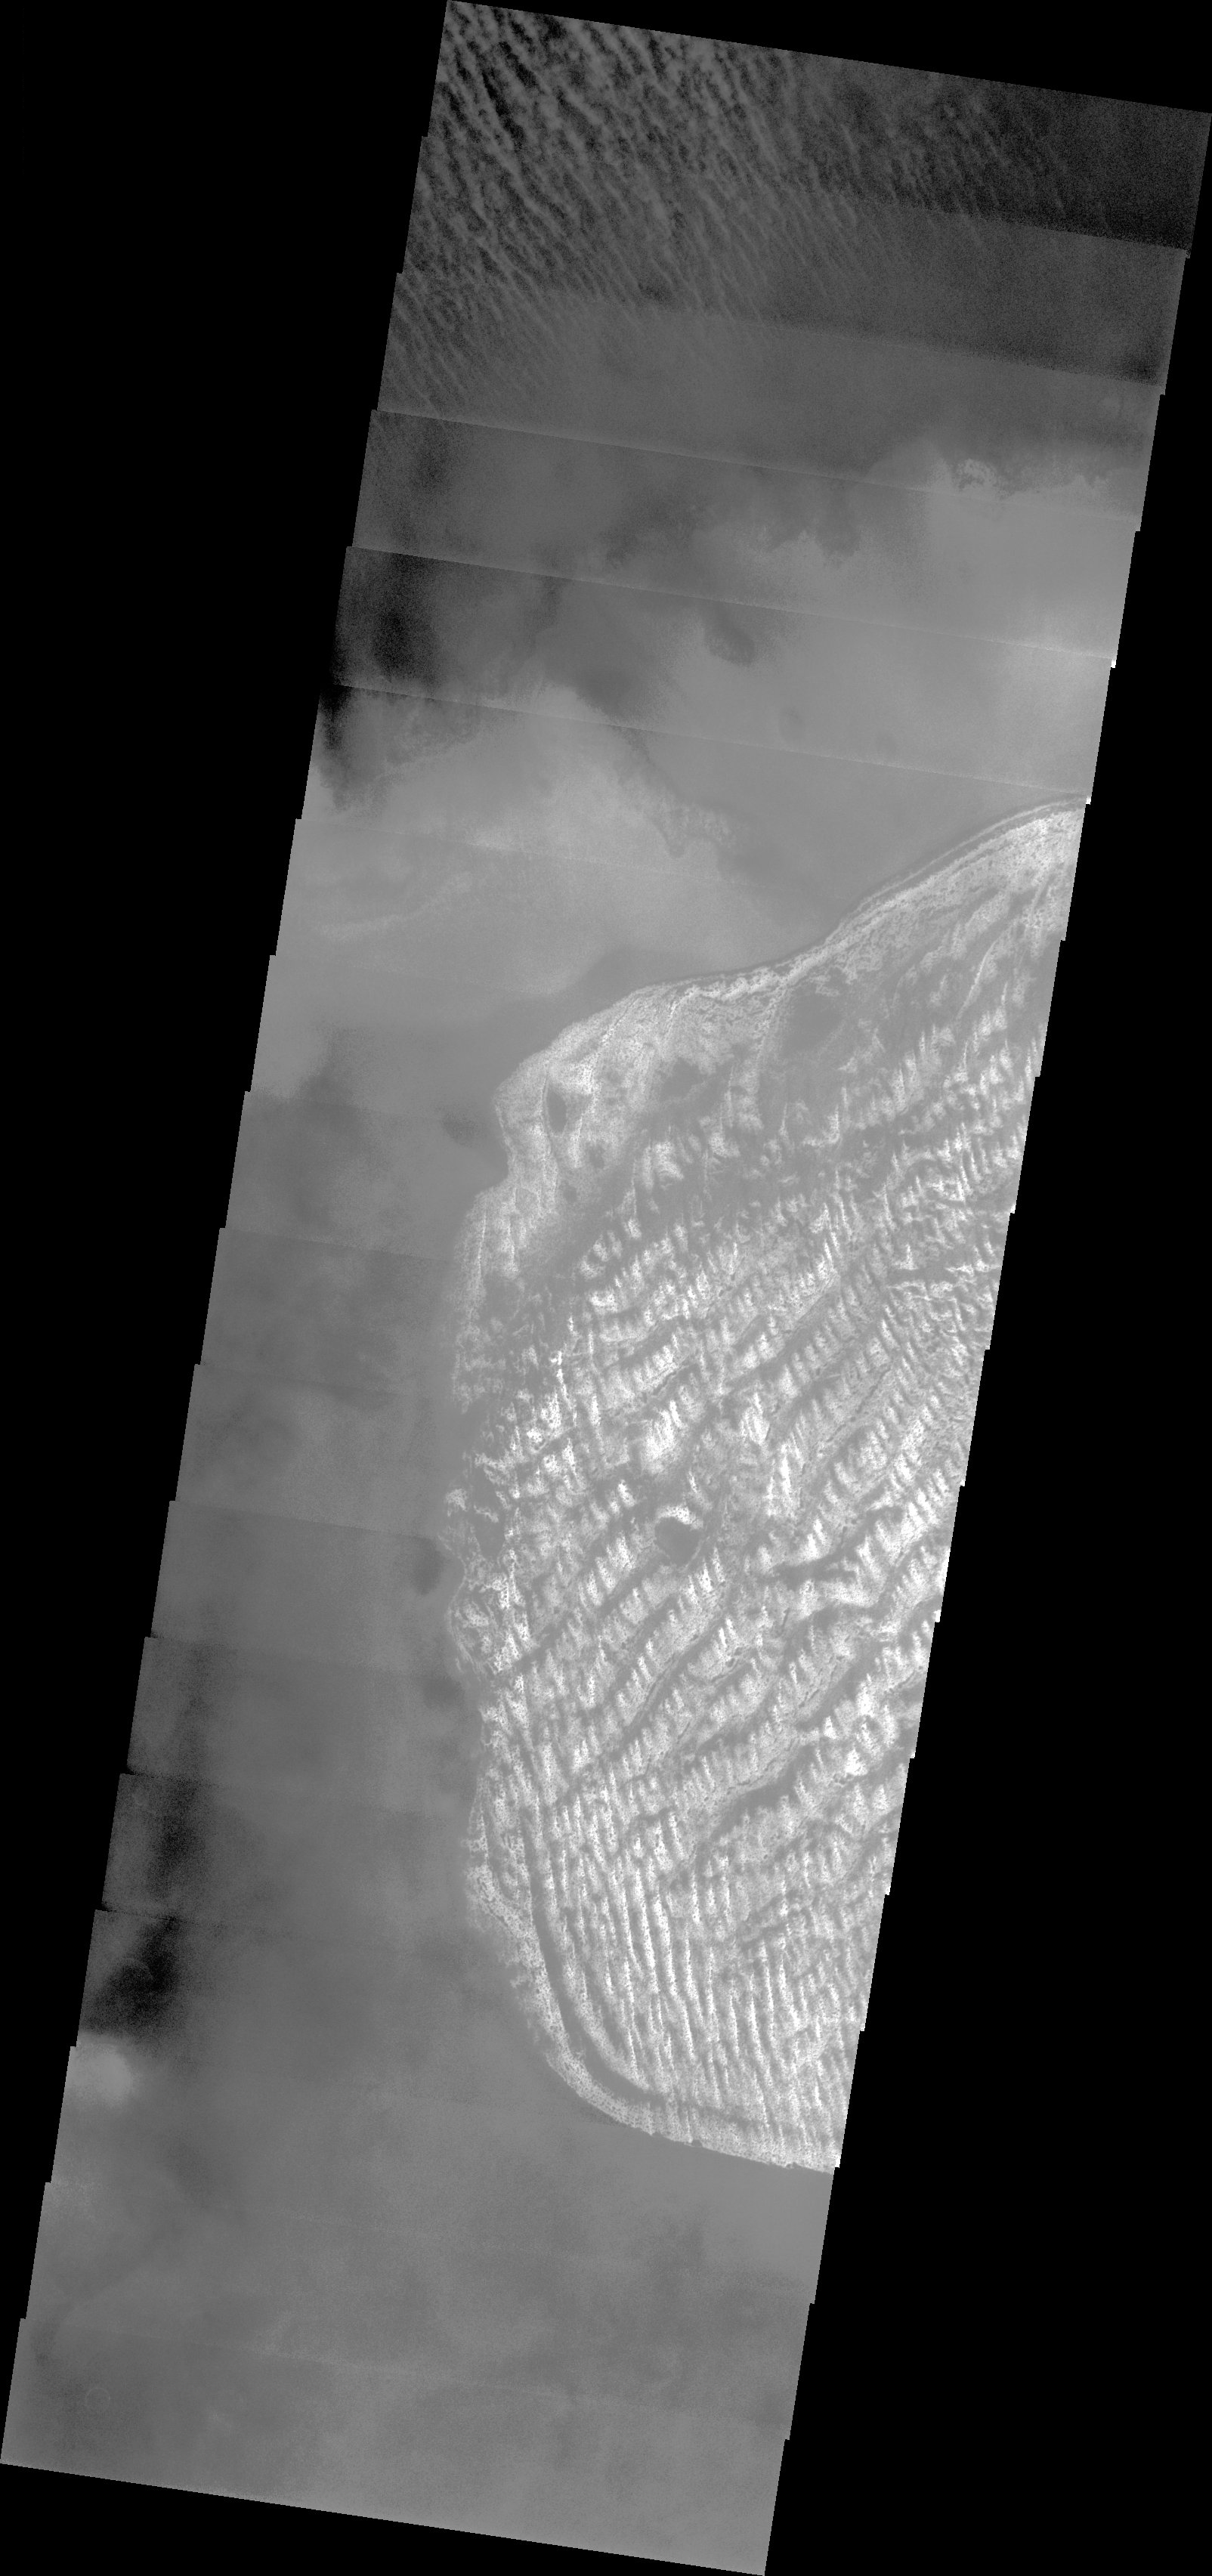

Charlier Crater Dunes

Released 11 August 2003

A crater named after a Swedish astronomer hosts a dune field that is brightened by a layer of frost. Although the crater is located at high southern latitudes, it is probably too late in the spring season for the dunes to retain the CO2 frost that forms during the southern winter; water ice is a better candidate for the dune frost.

Image information: VIS instrument. Latitude -68.1, Longitude 190.4 East (169.6 West). 19 meter/pixel resolution.

Note: this THEMIS visual image has not been radiometrically nor geometrically calibrated for this preliminary release. An empirical correction has been performed to remove instrumental effects. A linear shift has been applied in the cross-track and down-track direction to approximate spacecraft and planetary motion. Fully calibrated and geometrically projected images will be released through the Planetary Data System in accordance with Project policies at a later time.

NASA’s Jet Propulsion Laboratory manages the 2001 Mars Odyssey mission for NASA’s Office of Space Science, Washington, D.C. The Thermal Emission Imaging System (THEMIS) was developed by Arizona State University, Tempe, in collaboration with Raytheon Santa Barbara Remote Sensing. The THEMIS investigation is led by Dr. Philip Christensen at Arizona State University. Lockheed Martin Astronautics, Denver, is the prime contractor for the Odyssey project, and developed and built the orbiter. Mission operations are conducted jointly from Lockheed Martin and from JPL, a division of the California Institute of Technology in Pasadena.

Credit: NASA/JPL/ASU